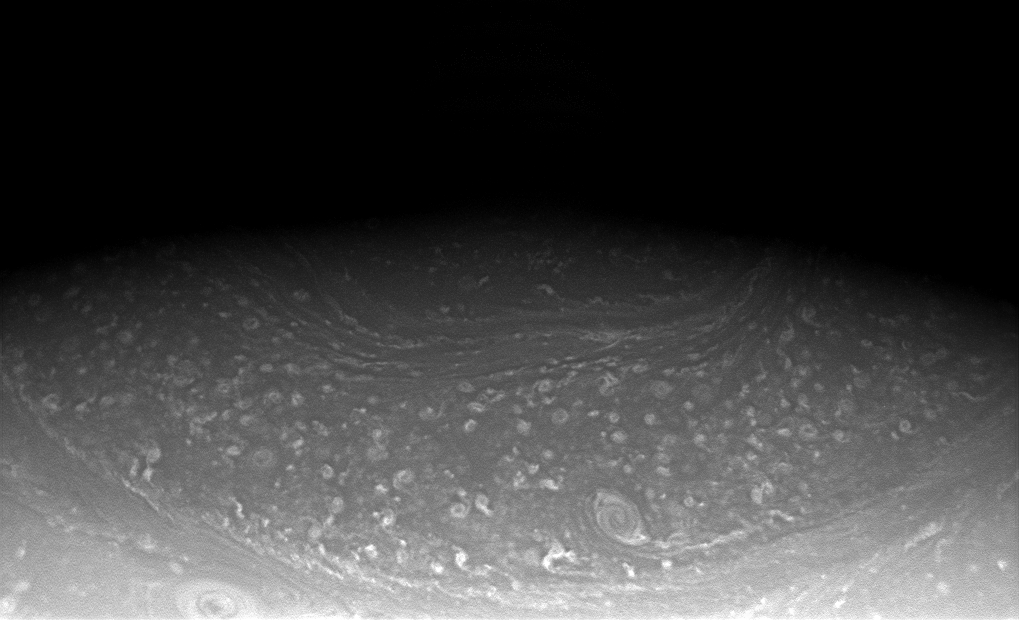

Angles in the Atmosphere

In the low light near Saturn’s north pole, the Cassini spacecraft captures a partial view of the planet’s unique hexagonal feature. One side and two corners of the hexagon are seen at center.

Saturn’s north polar hexagon was fully imaged in thermal infrared by Cassini in Oct. 2006 (see PIA09188).

The imaging cameras will see progressively more of the feature as solar illumination creeps northward with the onset of spring in the northern hemisphere.

The image was taken in visible light with the Cassini spacecraft wide-angle camera on July 13, 2008. The view was obtained at a distance of approximately 748,000 kilometers (465,000 miles) from Saturn. Image scale is 41 kilometers (26 miles) per pixel.

The Cassini-Huygens mission is a cooperative project of NASA, the European Space Agency and the Italian Space Agency. The Jet Propulsion Laboratory, a division of the California Institute of Technology in Pasadena, manages the mission for NASA’s Science Mission Directorate, Washington, D.C. The Cassini orbiter and its two onboard cameras were designed, developed and assembled at JPL. The imaging operations center is based at the Space Science Institute in Boulder, Colo.

Credit: NASA/JPL/Space Science Institute